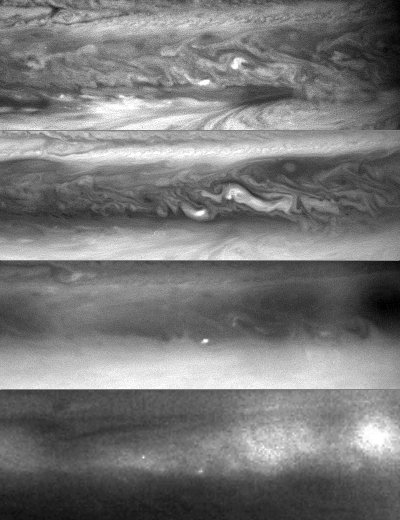

Northern Belt of Jupiter

A four-panel frame shows a section of Jupiter’s north equatorial belt viewed by NASA’s Cassini spacecraft at four different wavelengths, and a separate reference frame shows the location of the belt on the planet.

A fascinating aspect of the images in the four-panel frame is the small bright spot in the center of each. The images come from different layers of the atmosphere, so the spot appears to be a storm penetrating upward through several layers. This may in fact be a “monster’ thunderstorm, penetrating all the way into the stratosphere, as do some summer thunderstorms in the midwestern United States. These images were taken on Nov. 27, 2000, at a resolution of 192 kilometers (119 miles) per pixel. They have been contrast-enhanced to highlight features in the atmosphere.

The top panel of the four-panel frame is an image taken in a near-infrared wavelength at which the gases in Jupiter’s atmosphere are relatively non-absorbing. Sunlight can penetrate deeply into the atmosphere at this wavelength and be reflected back out, providing a view of an underlying region of the atmosphere, the lower troposphere.

The second panel was taken in the blue portion of wavelengths detected by the human eye. At these wavelengths, gases in the atmosphere scatter a modest amount of sunlight, so the clouds we see tend to be at somewhat higher altitudes than in the top panel.

The third panel shows near-infrared reflected sunlight at a wavelength where the gas methane, an important constituent of Jupiter’s atmosphere, absorbs strongly. Dark places are regions without high-level clouds and consequently large amounts of methane accessible to sunlight. Bright regions are locations with high clouds in the upper troposphere shielding the methane below.

The bottom panel was taken in the ultraviolet. At these very short wavelengths, the clear atmosphere scatters sunlight, and hazes in the stratosphere, above the troposphere, absorb sunlight. That makes it difficult to see into lower layers at all. The bright regions are generally free of high stratospheric hazes.

A small bright spot is visible near the center of each panel. Similar spots have been imaged in turbulent regions by the Galileo spacecraft, and they appear to be very energetic convective storms that move heat from the interior of Jupiter to higher altitudes. These storms are expected to penetrate to great heights, and so it is not surprising to see the storm in the first three images, which probe atmospheric altitudes from the lower to the upper troposphere. What is surprising is the appearance of the spot in the ultraviolet image. Higher resolution, time-lapse images to be captured by Cassini in coming weeks will shed more light on these spectacular features.

Cassini is a cooperative project of NASA, the European Space Agency and the Italian Space Agency. The Jet Propulsion Laboratory, a division of the California Institute of Technology in Pasadena, manages the Cassini mission for NASA’s Office of Space Science, Washington, D.C.

Credit: NASA/JPL/University of Arizona